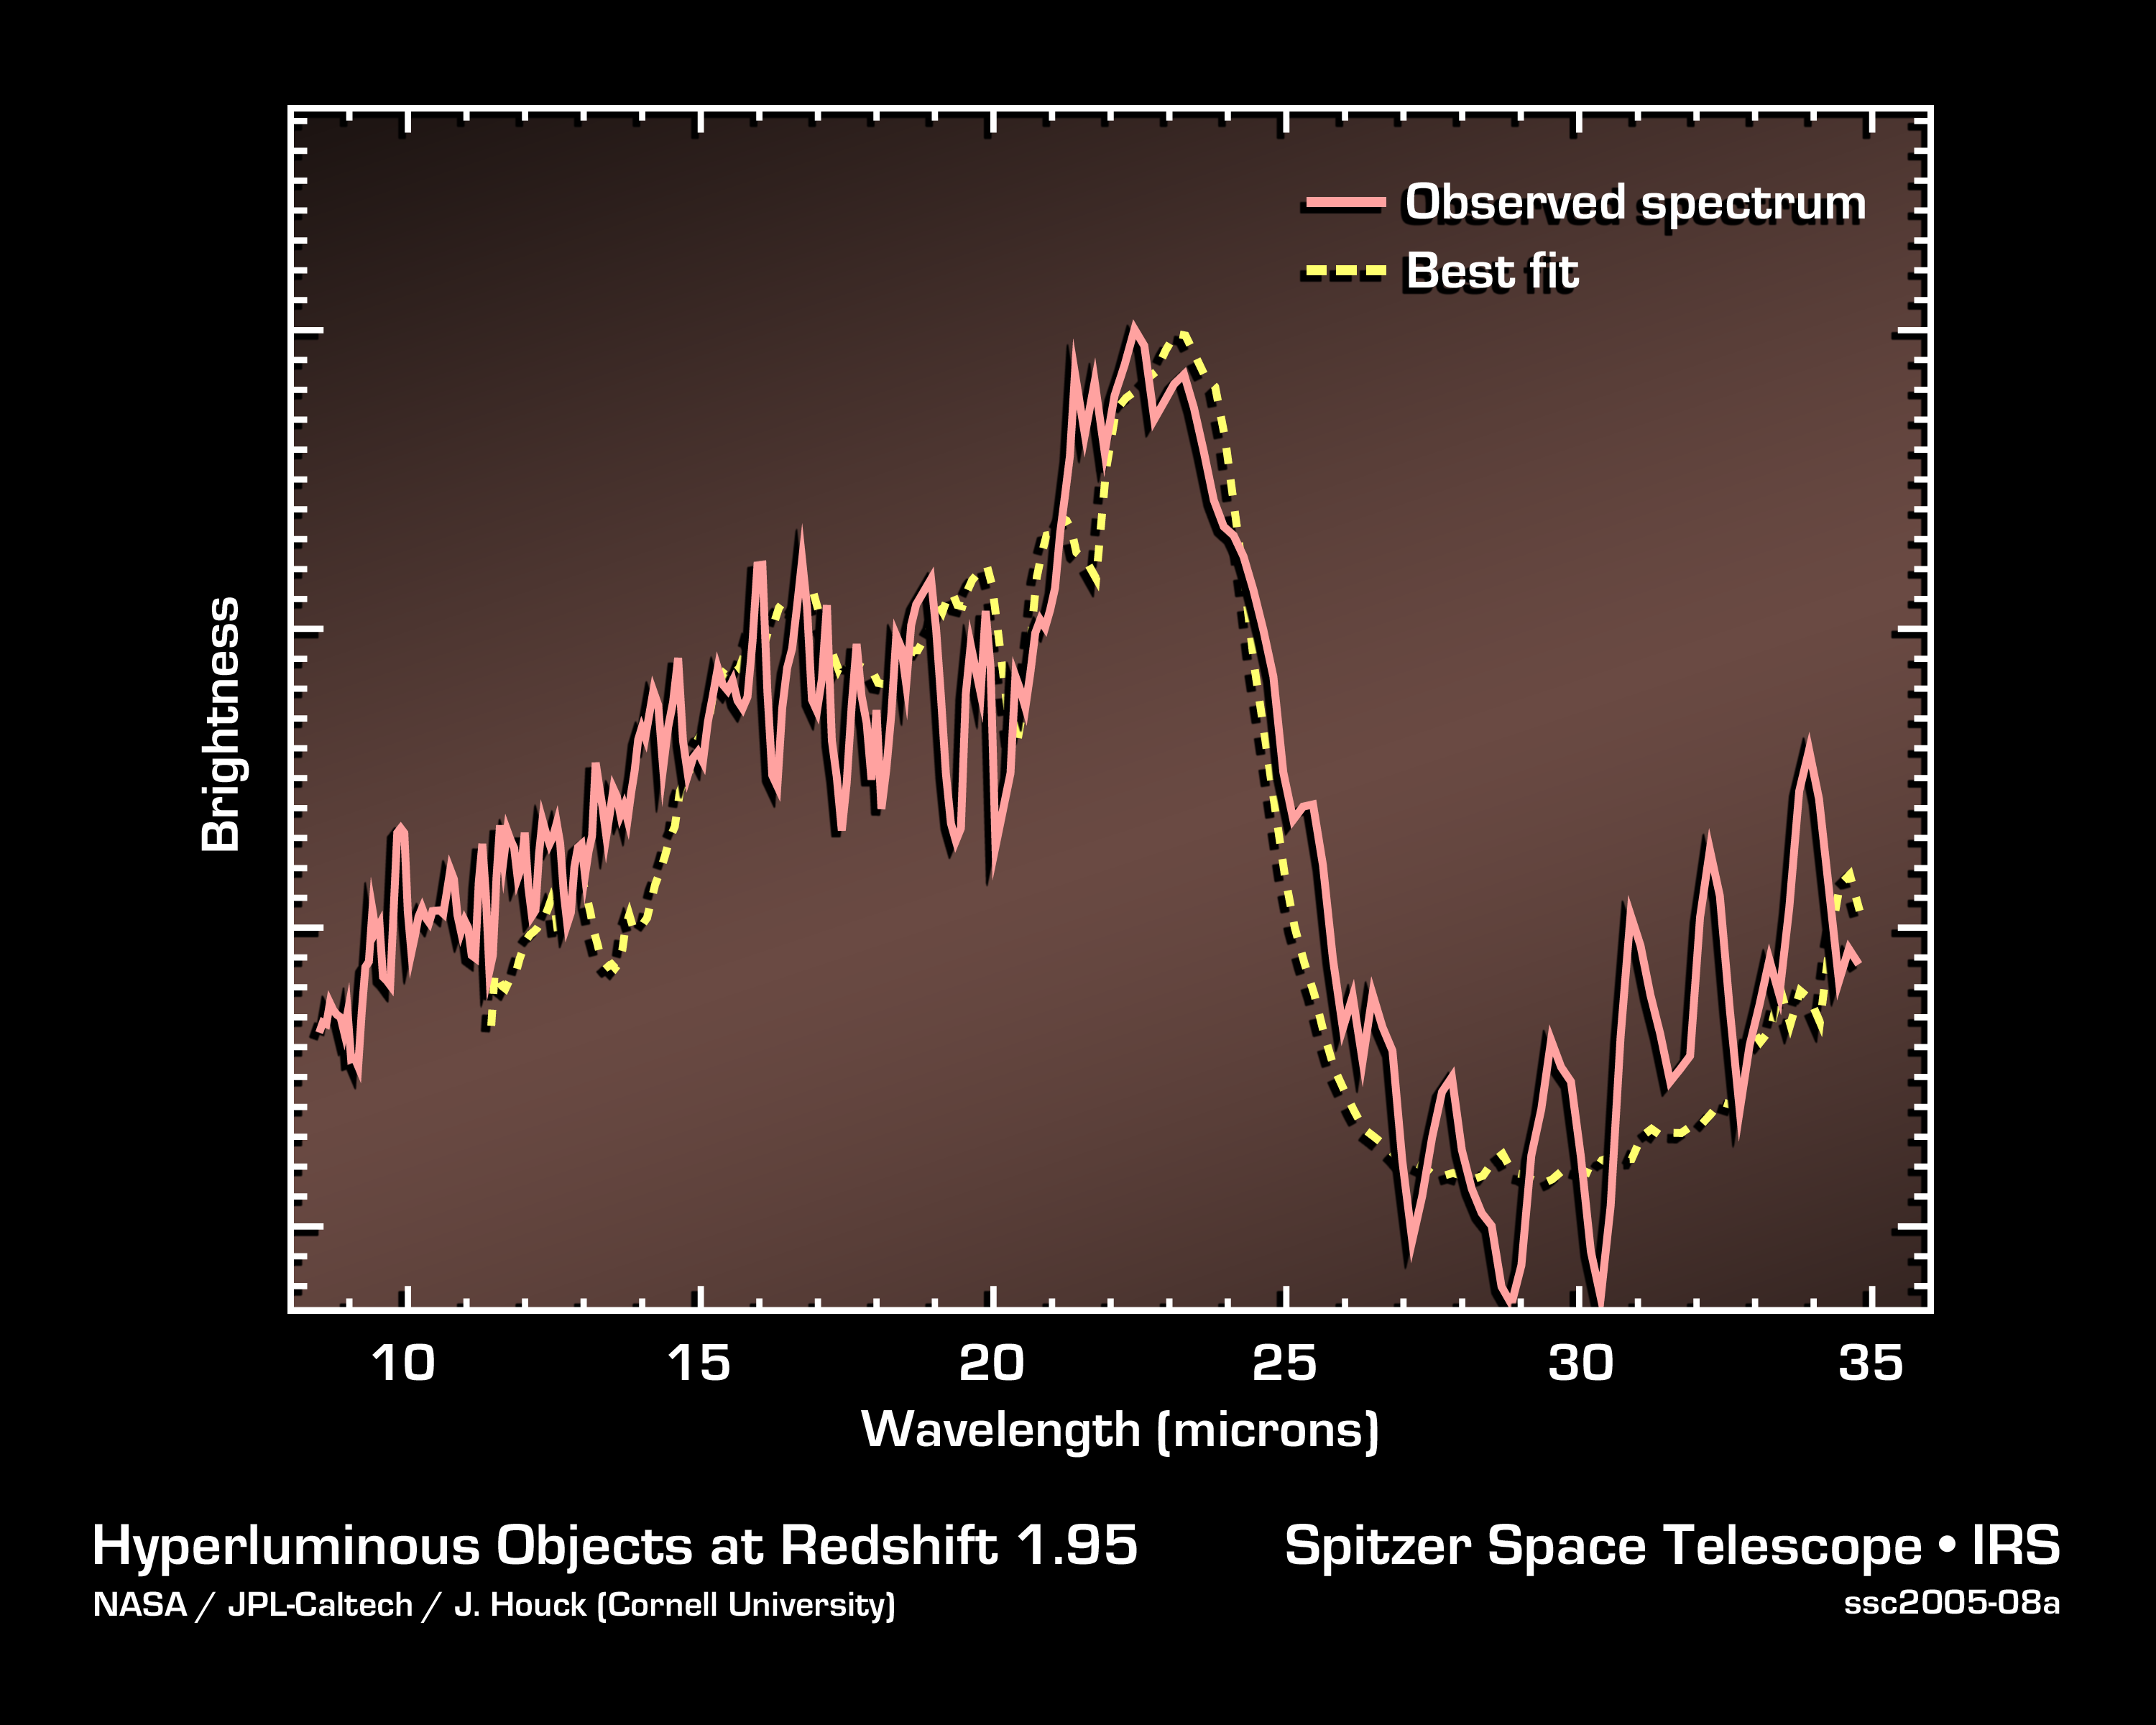

Fingerprints in the Light

This graph, or spectrum, shows the light from a dusty, distant galaxy located 11 billion light-years away. The galaxy is invisible to optical telescopes, but NASA's Spitzer Space Telescope was able to capture the light from it and dozens of other similar galaxies using heat-seeking infrared eyes.

Spectra are created when an instrument called a spectrograph spreads light out into its basic parts, like a prism turning sunlight into a rainbow. They contain the signatures, or "fingerprints," of molecules that contribute to an object's light.

In this case, the galaxy's spectrum reveals the fingerprint for silicate dust (large dip at right), a planetary building block like sand, only smaller. This particular fingerprint is important because it helped astronomers determine how far away the galaxy lies, or more specifically, how much the galaxy's light had stretched, or "redshifted," during its journey to Spitzer's eyes. Because the universe is expanding, a galaxy's light will shift toward reddish wavelengths as it moves away from us. This galaxy was found to have a redshift of 1.95, which means that its light took about 11 billion years to get here.

The presence of the silicate fingerprint is also significant because it implies that galaxies were ripe for planetary formation 11 billion years ago -- back to a time when the universe was 3 billion years old. The universe is currently believed to be 13.5 billion years old. This is the furthest back in time that silicate dust has been detected around a galaxy.

These data were taken by Spitzer's infrared spectrograph in July, 2004.

Credit: NASA/JPL-Caltech/J. Houck (Cornell University)